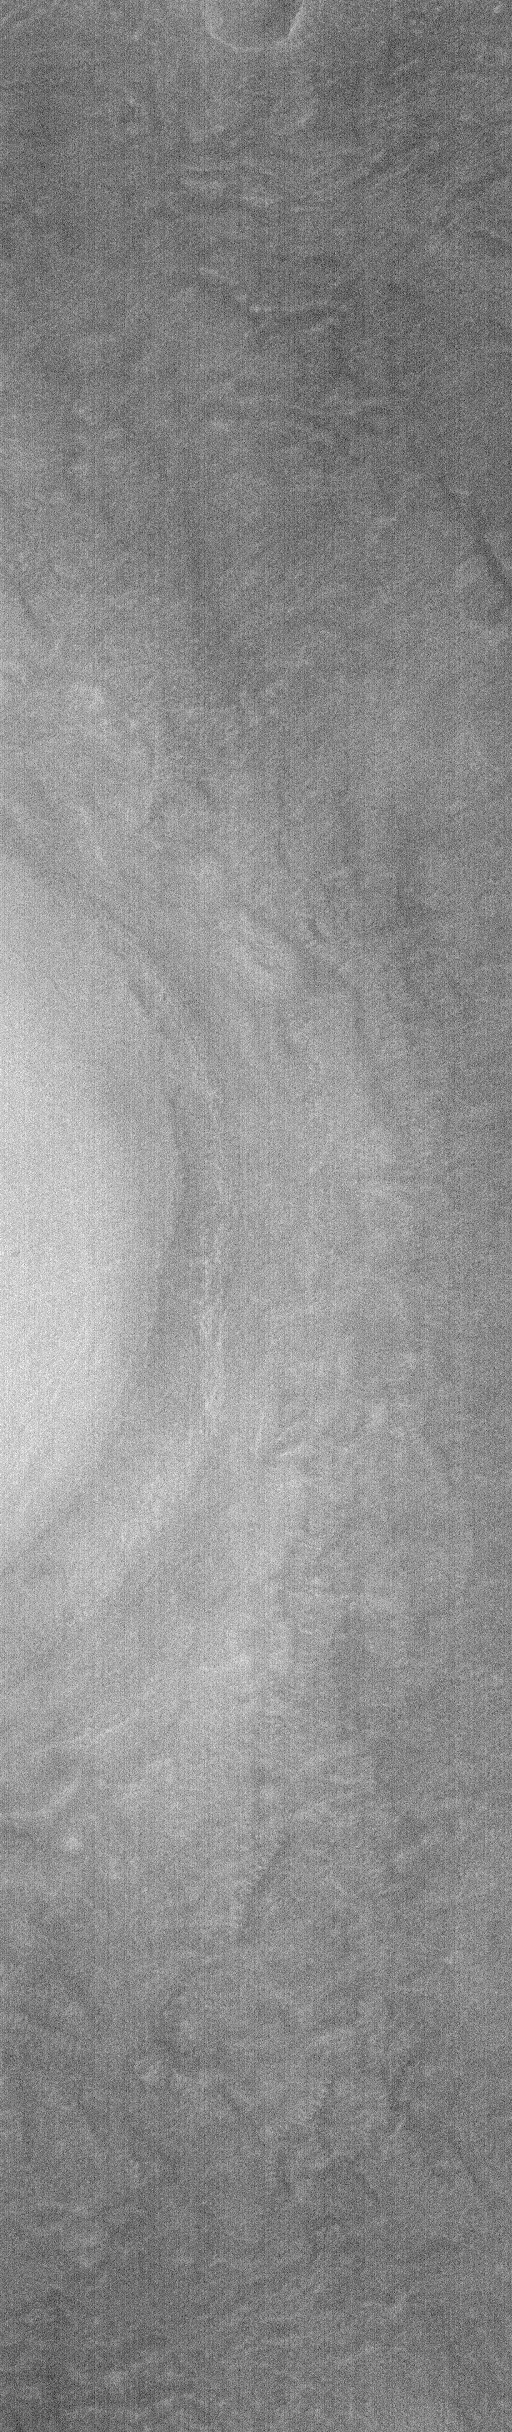

Cydonia: Two Years Later

The recent motion picture, “Mission to Mars,” takes as part of its premise that certain features in the Cydonia region of Mars were constructed as monuments by ancient Martians. This idea–widely popularized in books, magazines, tabloids and other news/infotainment media–has its origin in the chance observation (in 1976) by one of the Viking Orbiter spacecraft of a face-like hill. On April 5, 1998, the Mars Global Surveyor (MGS) spacecraft performed a specially-planned maneuver to photograph the “Face on Mars.” Having successfully imaged the “Face” on its first attempt, two additional maneuvers were used to observe other purported “artificial” features: the “City” (a cluster of small mountains west-southwest of the “Face”) and the “City Square” (a group of four small hills surrounded by the larger mountains of the “City”). These special observations occurred during the Science Phasing Orbits period of the MGS mission, while the spacecraft was in a 12 hour, elliptical orbit. A year later, in March 1999, MGS attained its final, circular, polar Mapping Orbit, from which it has now subsequently observed the planet for a year. During this year of mapping, the Mars Orbiter Camera (MOC) has continued to make observations within the Cydonia region whenever the MGS spacecraft has flown over that area.

The above figure shows the location of all high resolution (narrow angle) MOC images of the Cydonia region that have been obtained to date, including the first three taken in 1998 (PIA01240, PIA01241, AND PIA01440). These images are superimposed upon a mosaic of Viking images taken during the 1970’s. Images acquired during the Science Phasing Orbit period of 1998 slant from bottom left to top right; Mapping Phase images (from 1999 and 2000) slant from lower right to upper left. Owing to the nature of the orbit, and in particular to the limitations on controlling the location of the orbit, the longitudinal distribution of images (left/right in the images above) is distinctly non-uniform. An attempt to take a picture of a portion of the “Face” itself in mid-February 2000 was foiled when the MGS spacecraft experienced a sequencing error and most of that day’s data were not returned to Earth. Only the first 97 lines were received; the image’s planned footprint is shown as a dashed box. This image is one in a series of eight.

Credit: NASA/JPL/MSSS